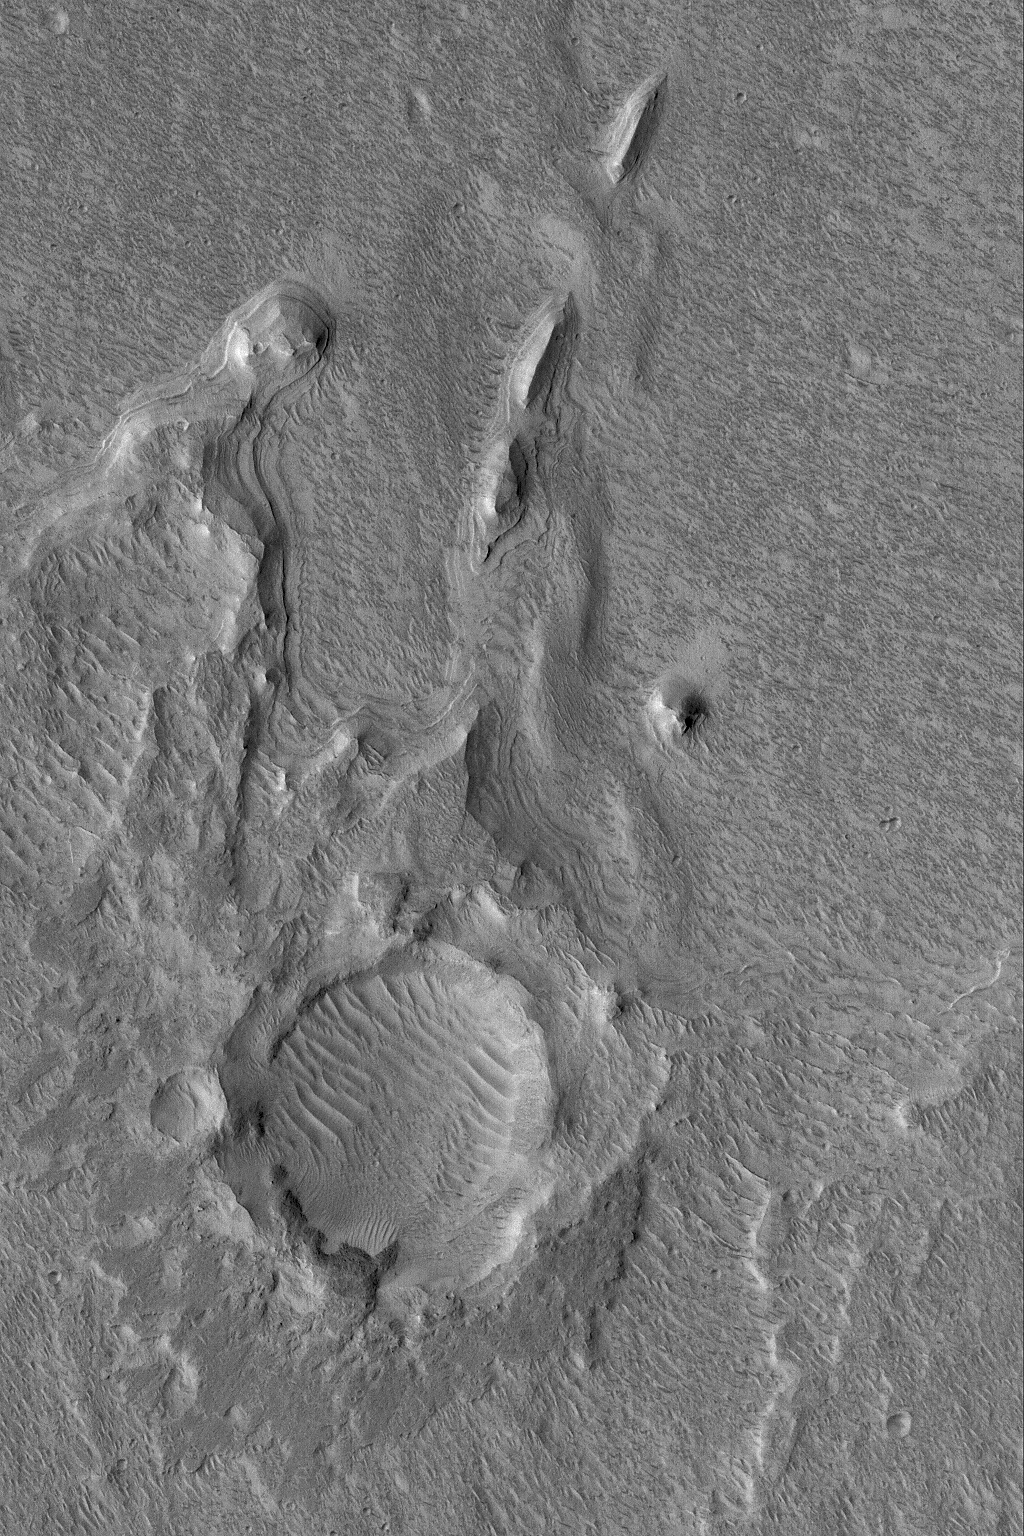

Hypanis Layered Outcrop

7 December 2004
This Mars Global Surveyor (MGS) Mars Orbiter Camera (MOC) image shows layered outcrops of sediment deposited in southern Chryse Planitia by flow through the Hypanis Valles system in Xanthe Terra. The distinct inverted boat hull-shaped ridges are yardangs formed by wind erosion. These materials are located near 11.9°N, 45.5°W. The image covers an area approximately 3 km (1.9 mi) wide and is illuminated by sunlight from the left/lower left.

Credit: NASA/JPL/Malin Space Science Systems